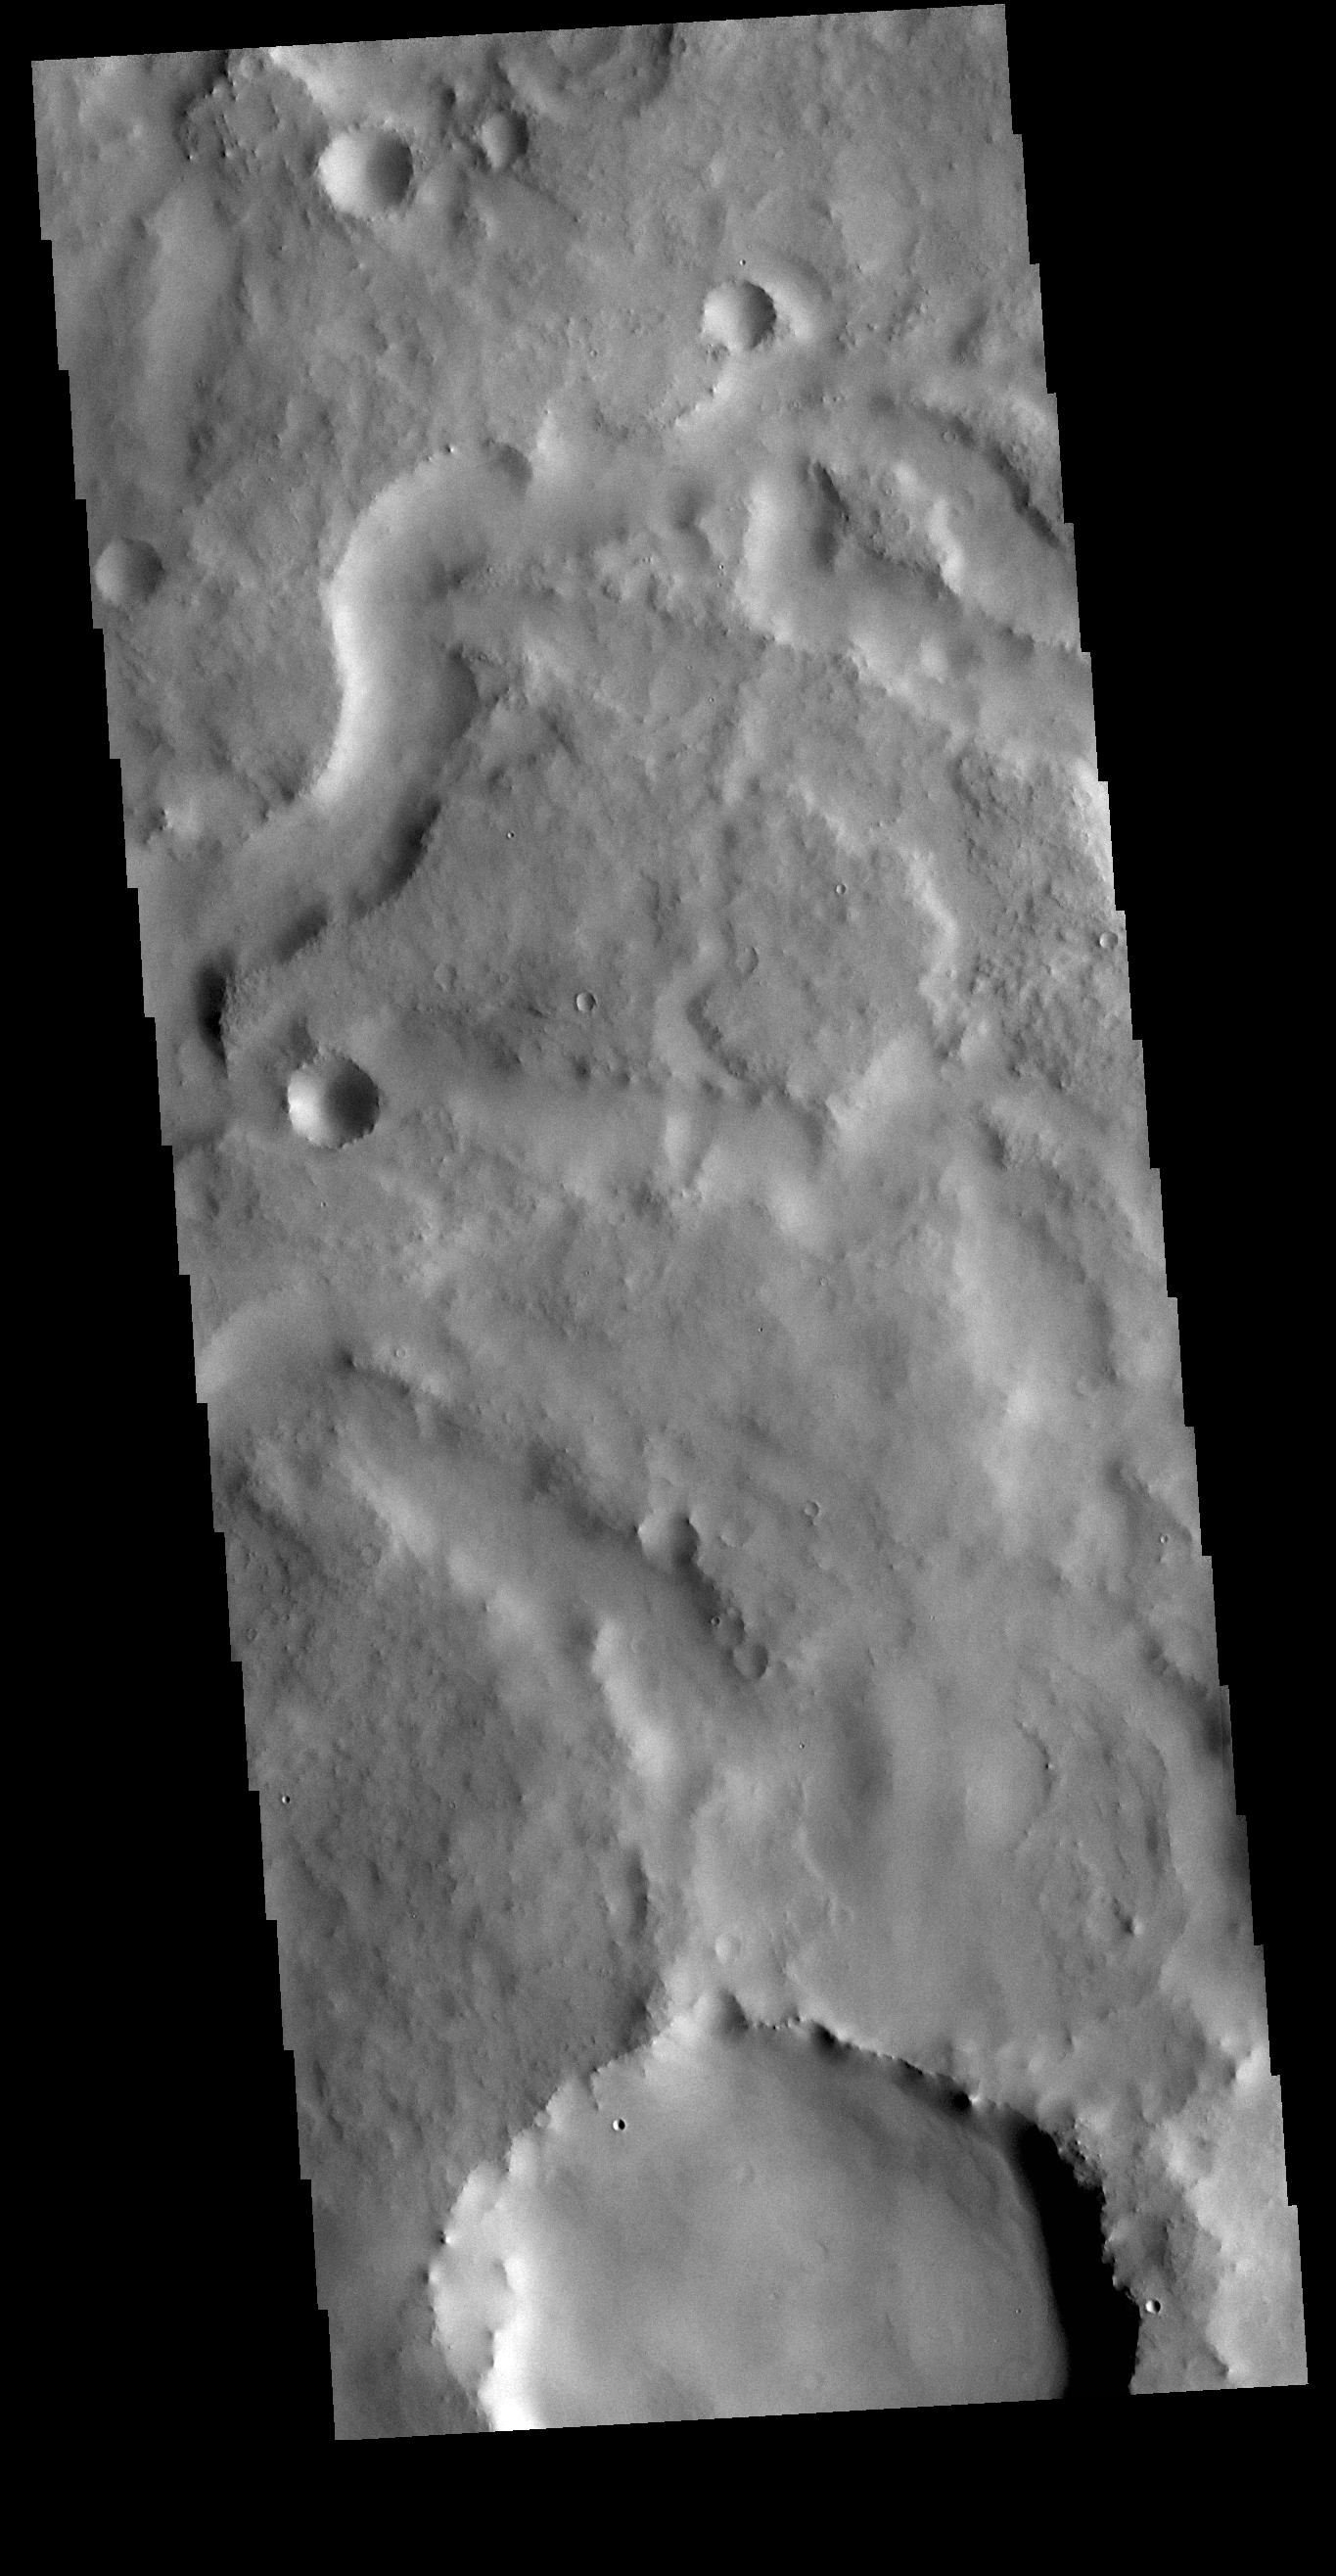

Locras Valles

Today’s VIS shows one of the small channels in Locras Valles. Located in Terra Sabaea, Locras Valles is a group of channels that dissect the plains north of several unnamed craters, the rims of which create the highland where the channels start.

Credit: NASA/JPL-Caltech/ASU